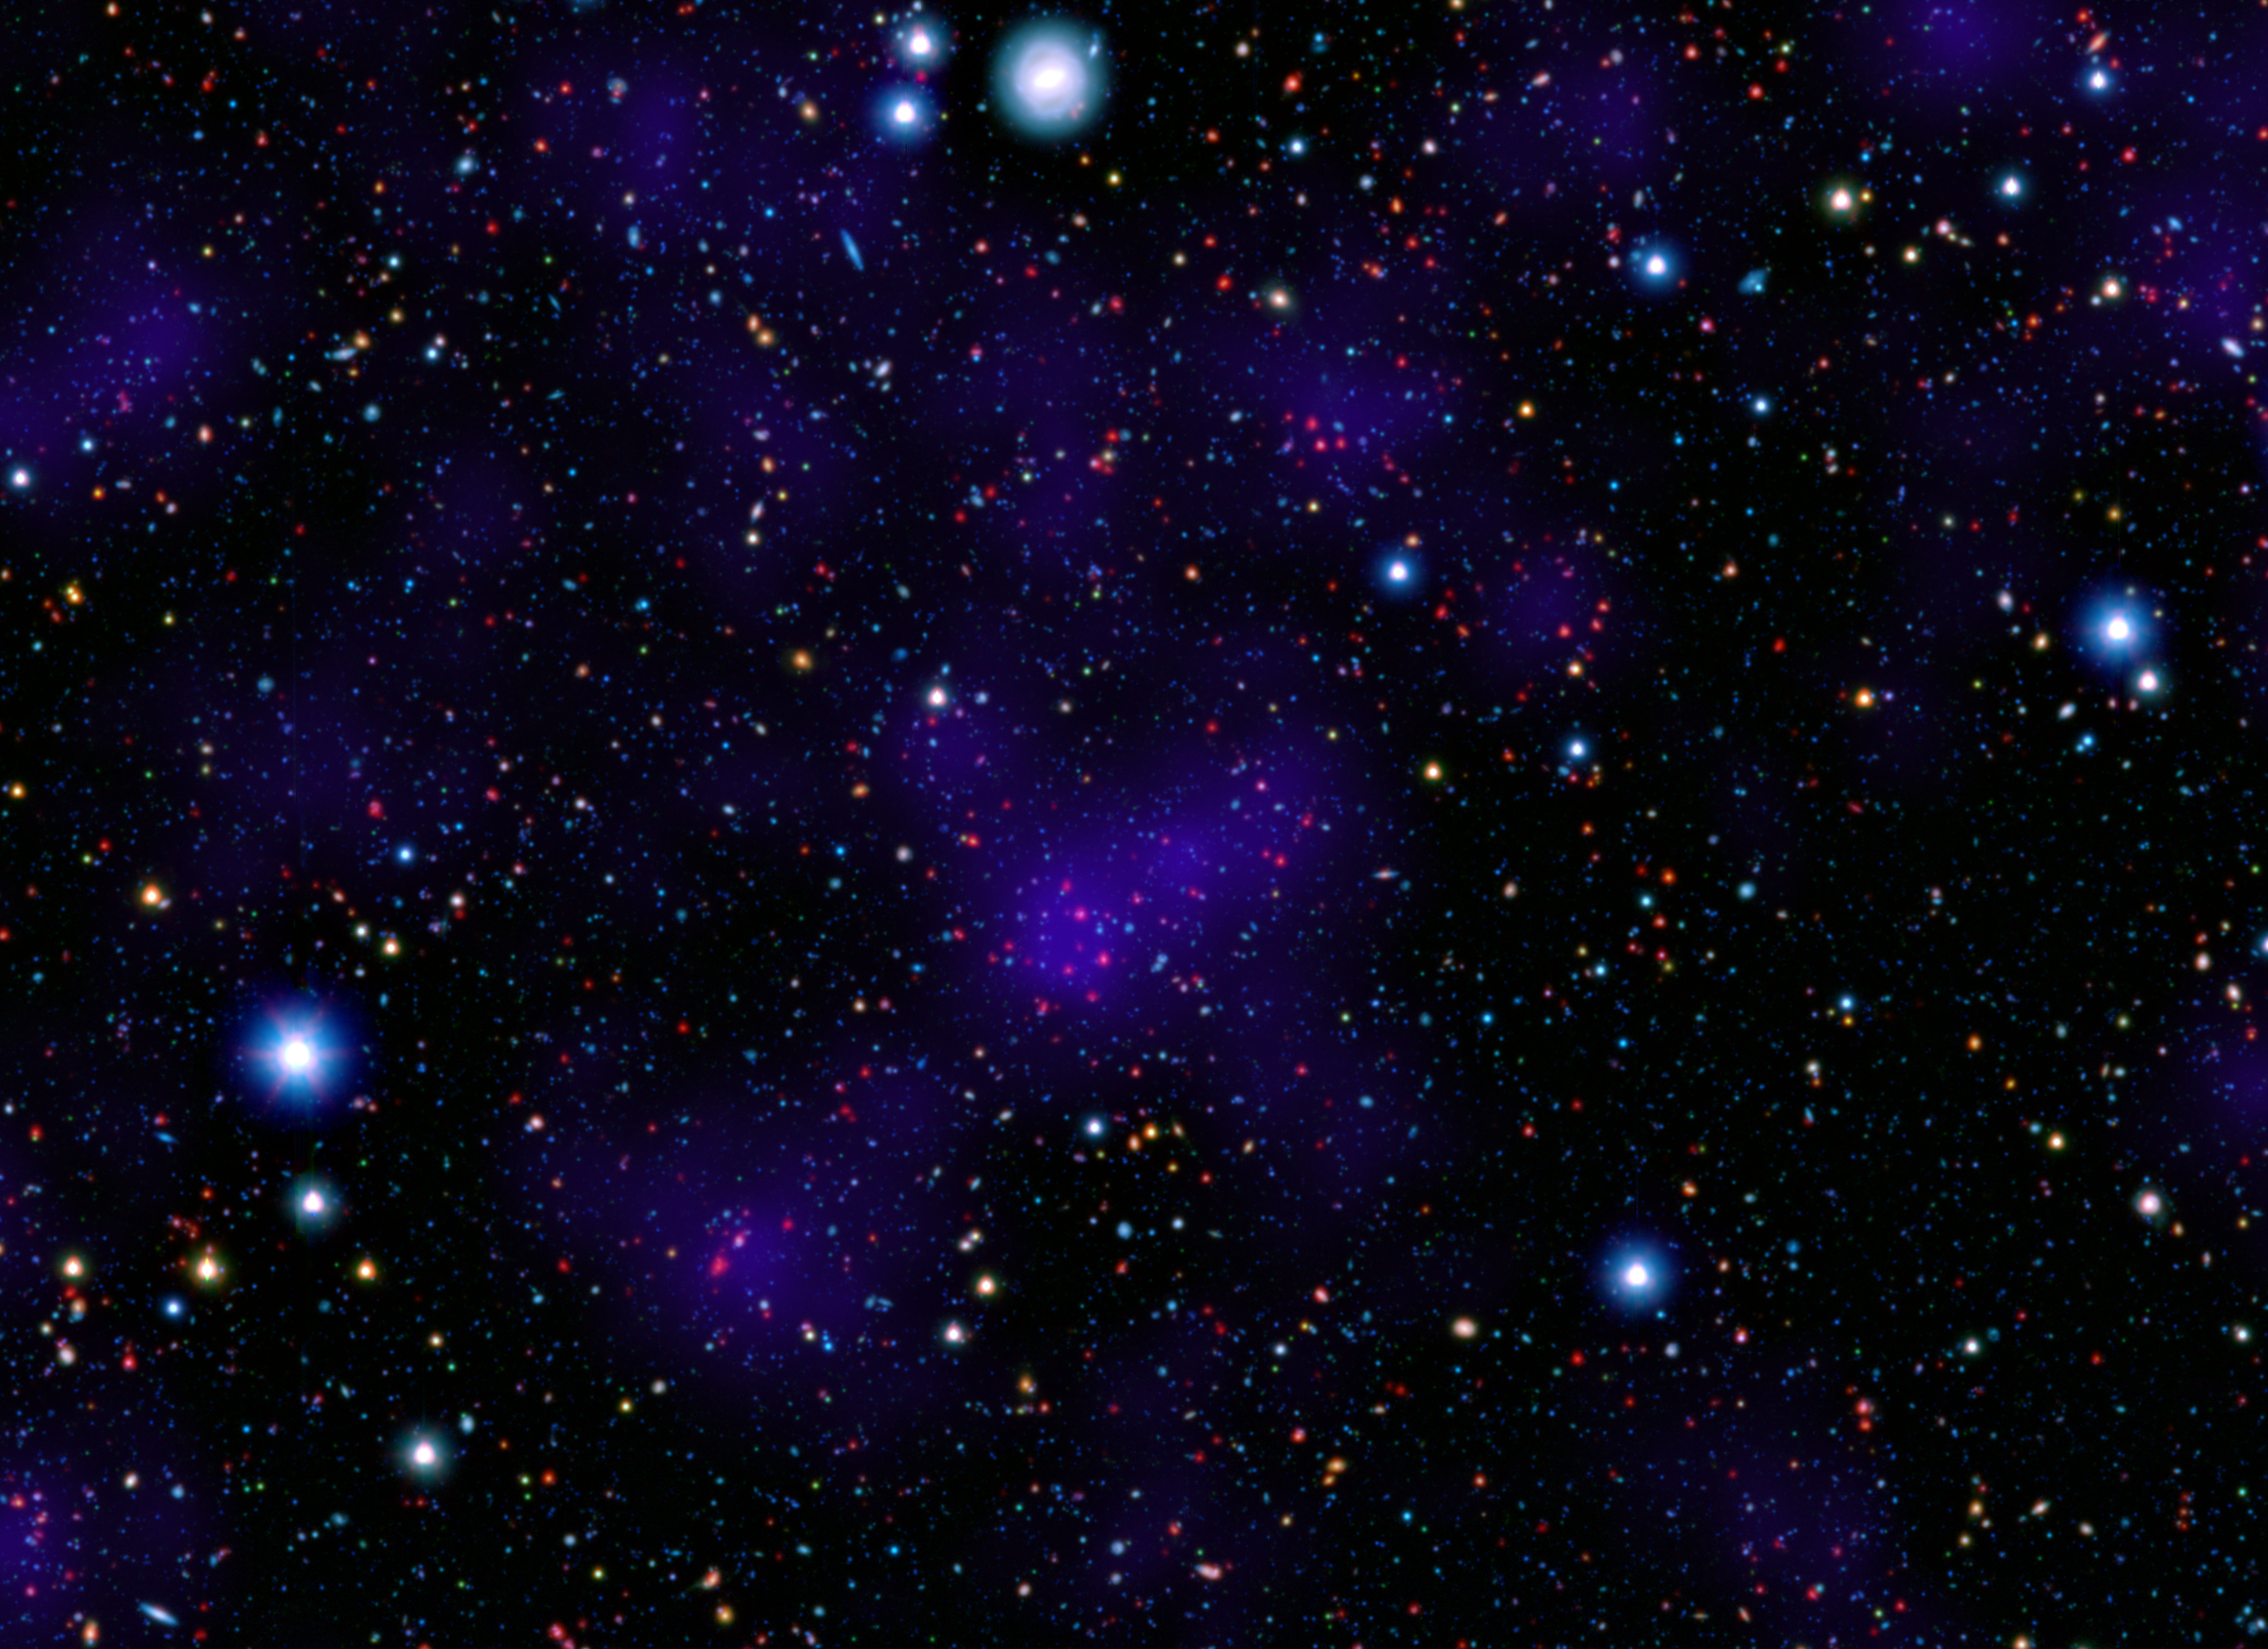

Galactic Metropolis

A surprisingly large collection of galaxies (red dots in center) stands out at a remarkably large distance in this composite image combining infrared and visible-light observations. NASA’s Spitzer Space Telescope contributed to the infrared component of the observations, while shorter-wavelength infrared and visible data are provided by Japan’s Subaru telescope atop Mauna Kea, Hawaii.

Looking out to this distance, the cluster appears as it was 9.6 billion years ago, only about three billion years after the Big Bang. Astronomers were surprised to find such a “modern” cluster at an era when its peers tended to be much smaller, presumably taking billions of more years to collect enough galaxies to reach such a size.

Infrared light from Spitzer at wavelengths of 3.6 and 4.5 microns is displayed in red. Subaru observations of near infrared and visible light with wavelengths of 0.9 and 0.44 microns are rendered in green and blue, respectively. The purple overlay is a calculated measure of overall galaxy density and highlights the high concentration of galaxies in the distant cluster.

Credit: NASA/JPL-Caltech/Subaru